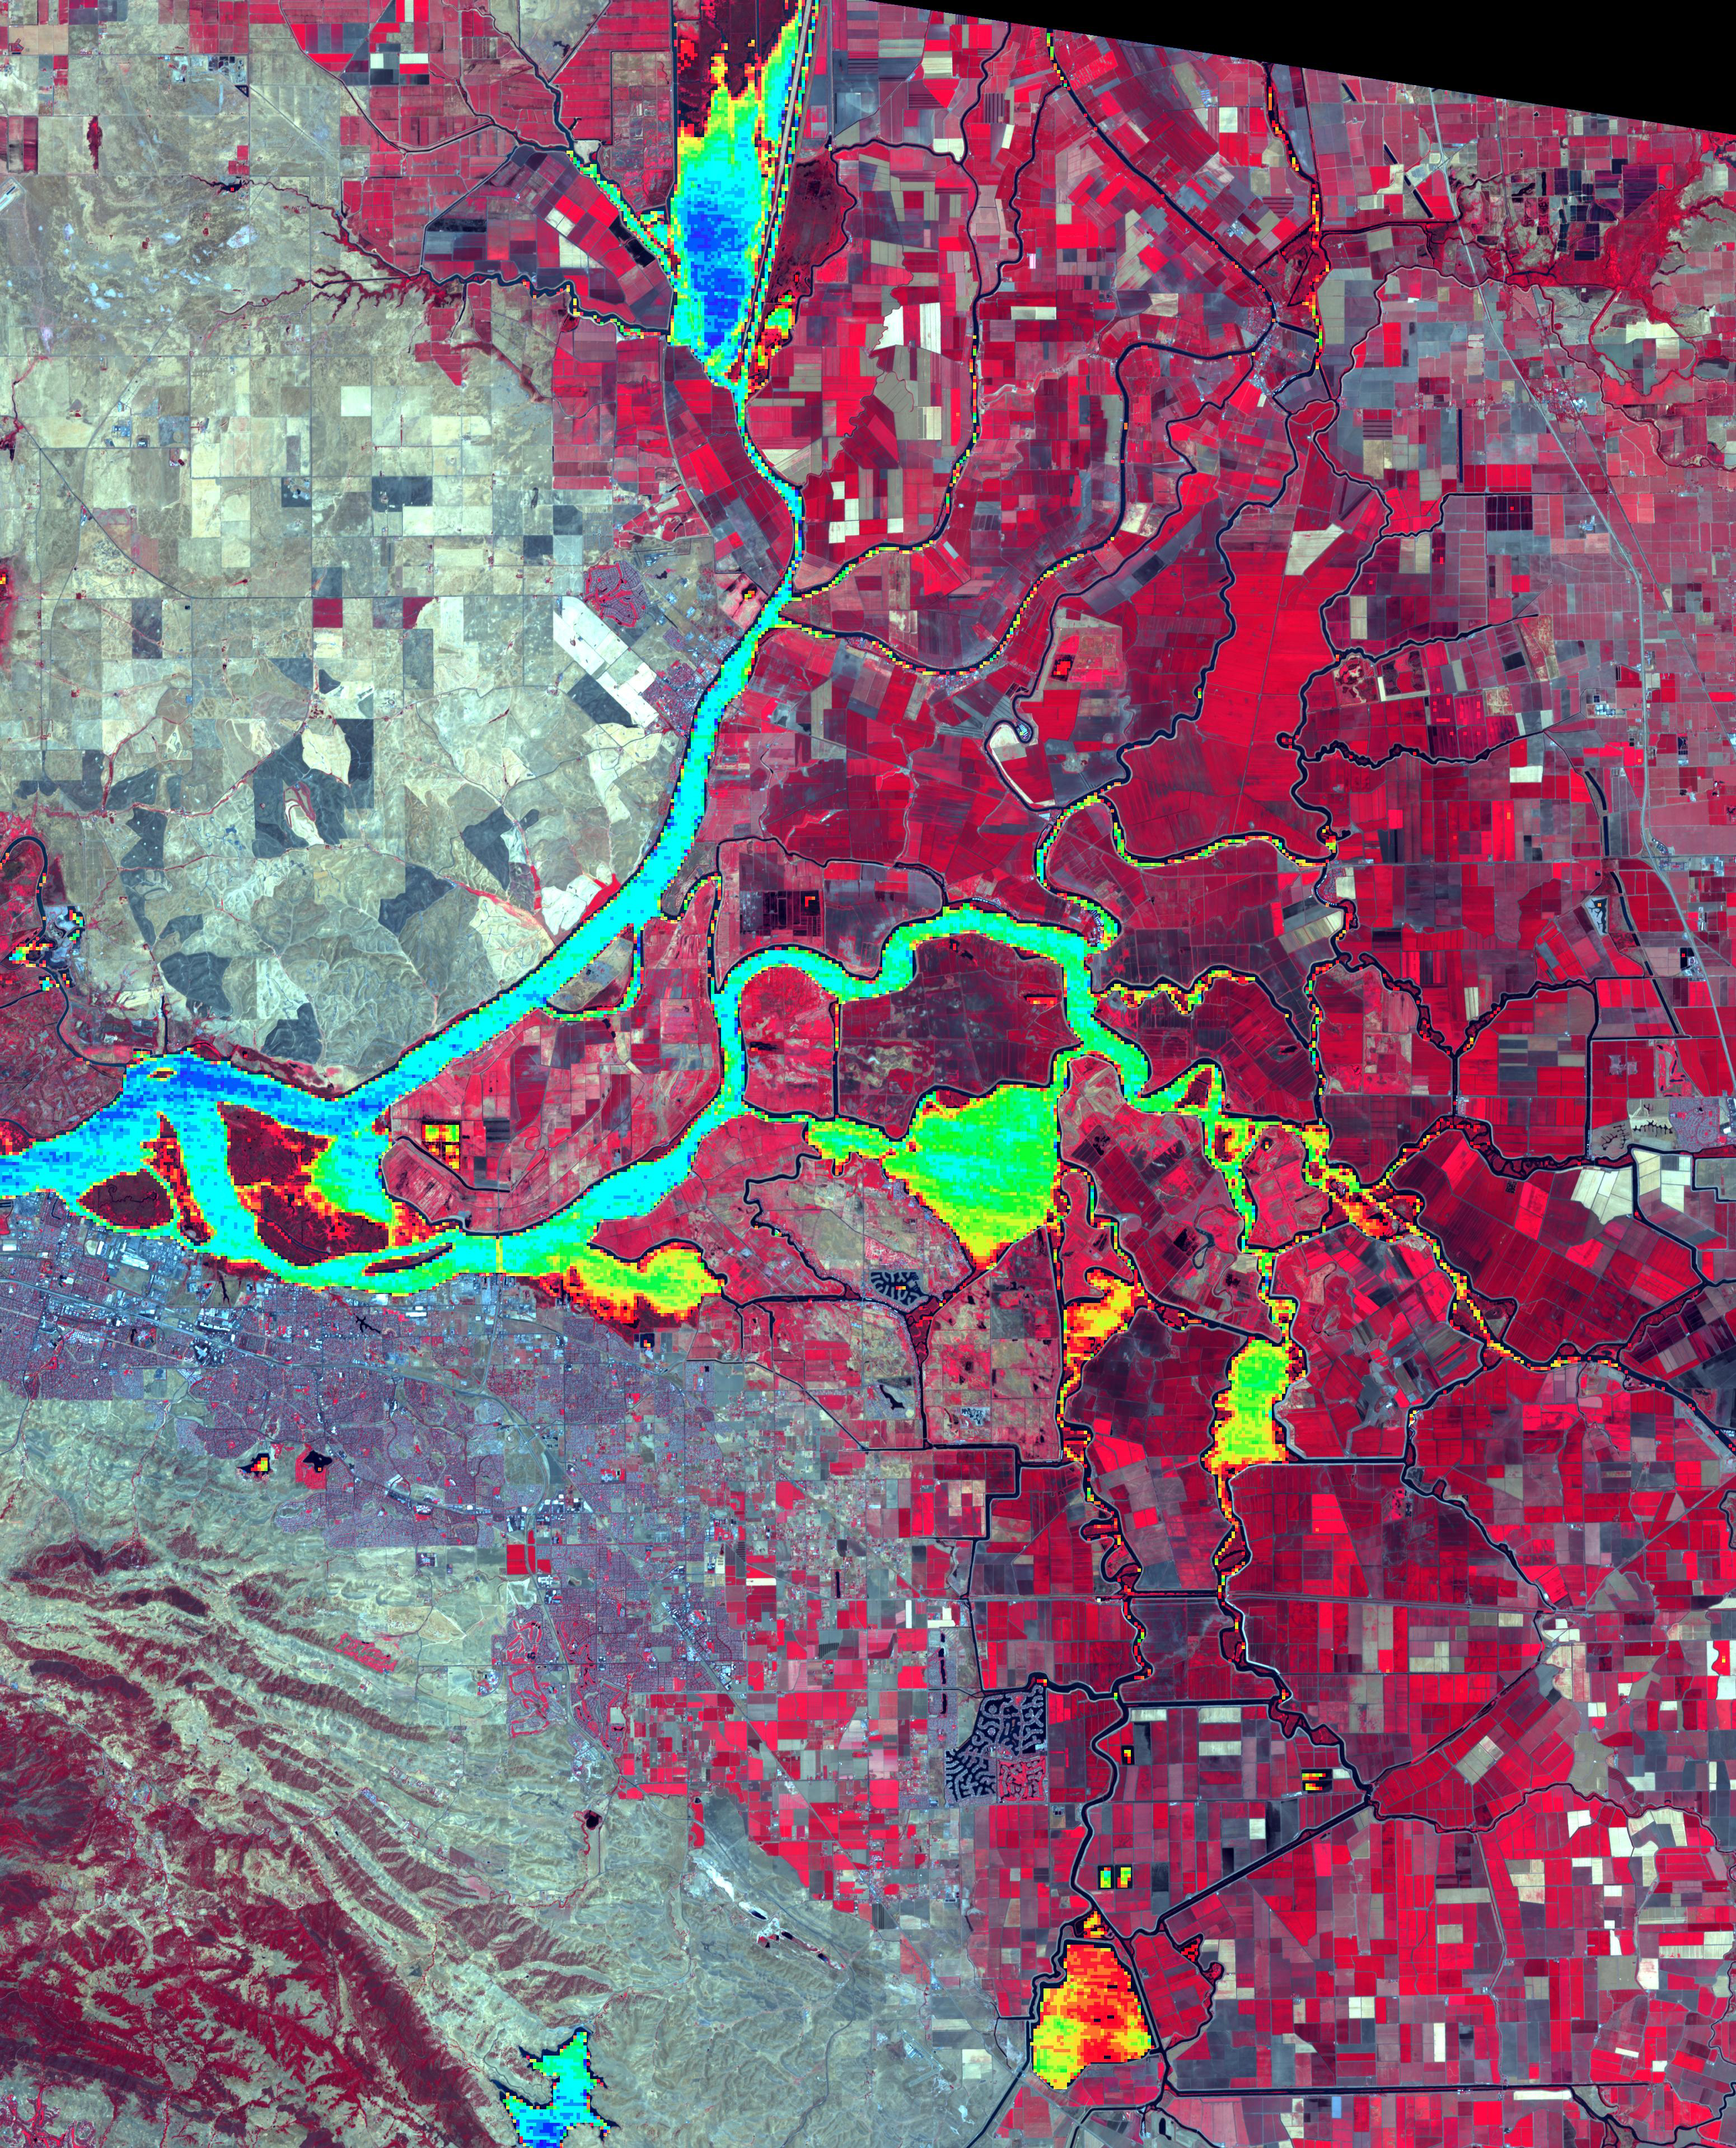

Sacramento-San Joaquin River Delta, CA

The Sacramento-San Joaquin River Delta, CA (or California Delta) has an area of about 3000 km2, and provides a large fraction of all the water used in California. The Delta drains about 50% of the water coming from the Sierra Nevada Mountains, and channels it through San Francisco’s Golden Gate to the Pacific Ocean. Thousands of miles of levees now carefully control the Delta’s flow, to maximize water use. The image combines a false color infrared composite (with vegetation depicted in red) with a colorized thermal infrared band to show the water temperature for the larger water bodies. Warmer temperatures are red and yellow, cooler water temperatures are blue and green. The image was acquired July 3, 2012, covers an area of 46.5 by 57.5 km, and is located at 38.1 degrees north, 121.3 degrees west.

With its 14 spectral bands from the visible to the thermal infrared wavelength region and its high spatial resolution of about 50 to 300 feet (15 to 90 meters), ASTER images Earth to map and monitor the changing surface of our planet. ASTER is one of five Earth-observing instruments launched Dec. 18, 1999, on Terra. The instrument was built by Japan’s Ministry of Economy, Trade and Industry. A joint U.S./Japan science team is responsible for validation and calibration of the instrument and data products.

The broad spectral coverage and high spectral resolution of ASTER provides scientists in numerous disciplines with critical information for surface mapping and monitoring of dynamic conditions and temporal change. Example applications are monitoring glacial advances and retreats; monitoring potentially active volcanoes; identifying crop stress; determining cloud morphology and physical properties; wetlands evaluation; thermal pollution monitoring; coral reef degradation; surface temperature mapping of soils and geology; and measuring surface heat balance.

The U.S. science team is located at NASA’s Jet Propulsion Laboratory in Pasadena, Calif. The Terra mission is part of NASA’s Science Mission Directorate, Washington.

Credit: NASA/METI/AIST/Japan Space Systems, and U.S./Japan ASTER Science Team